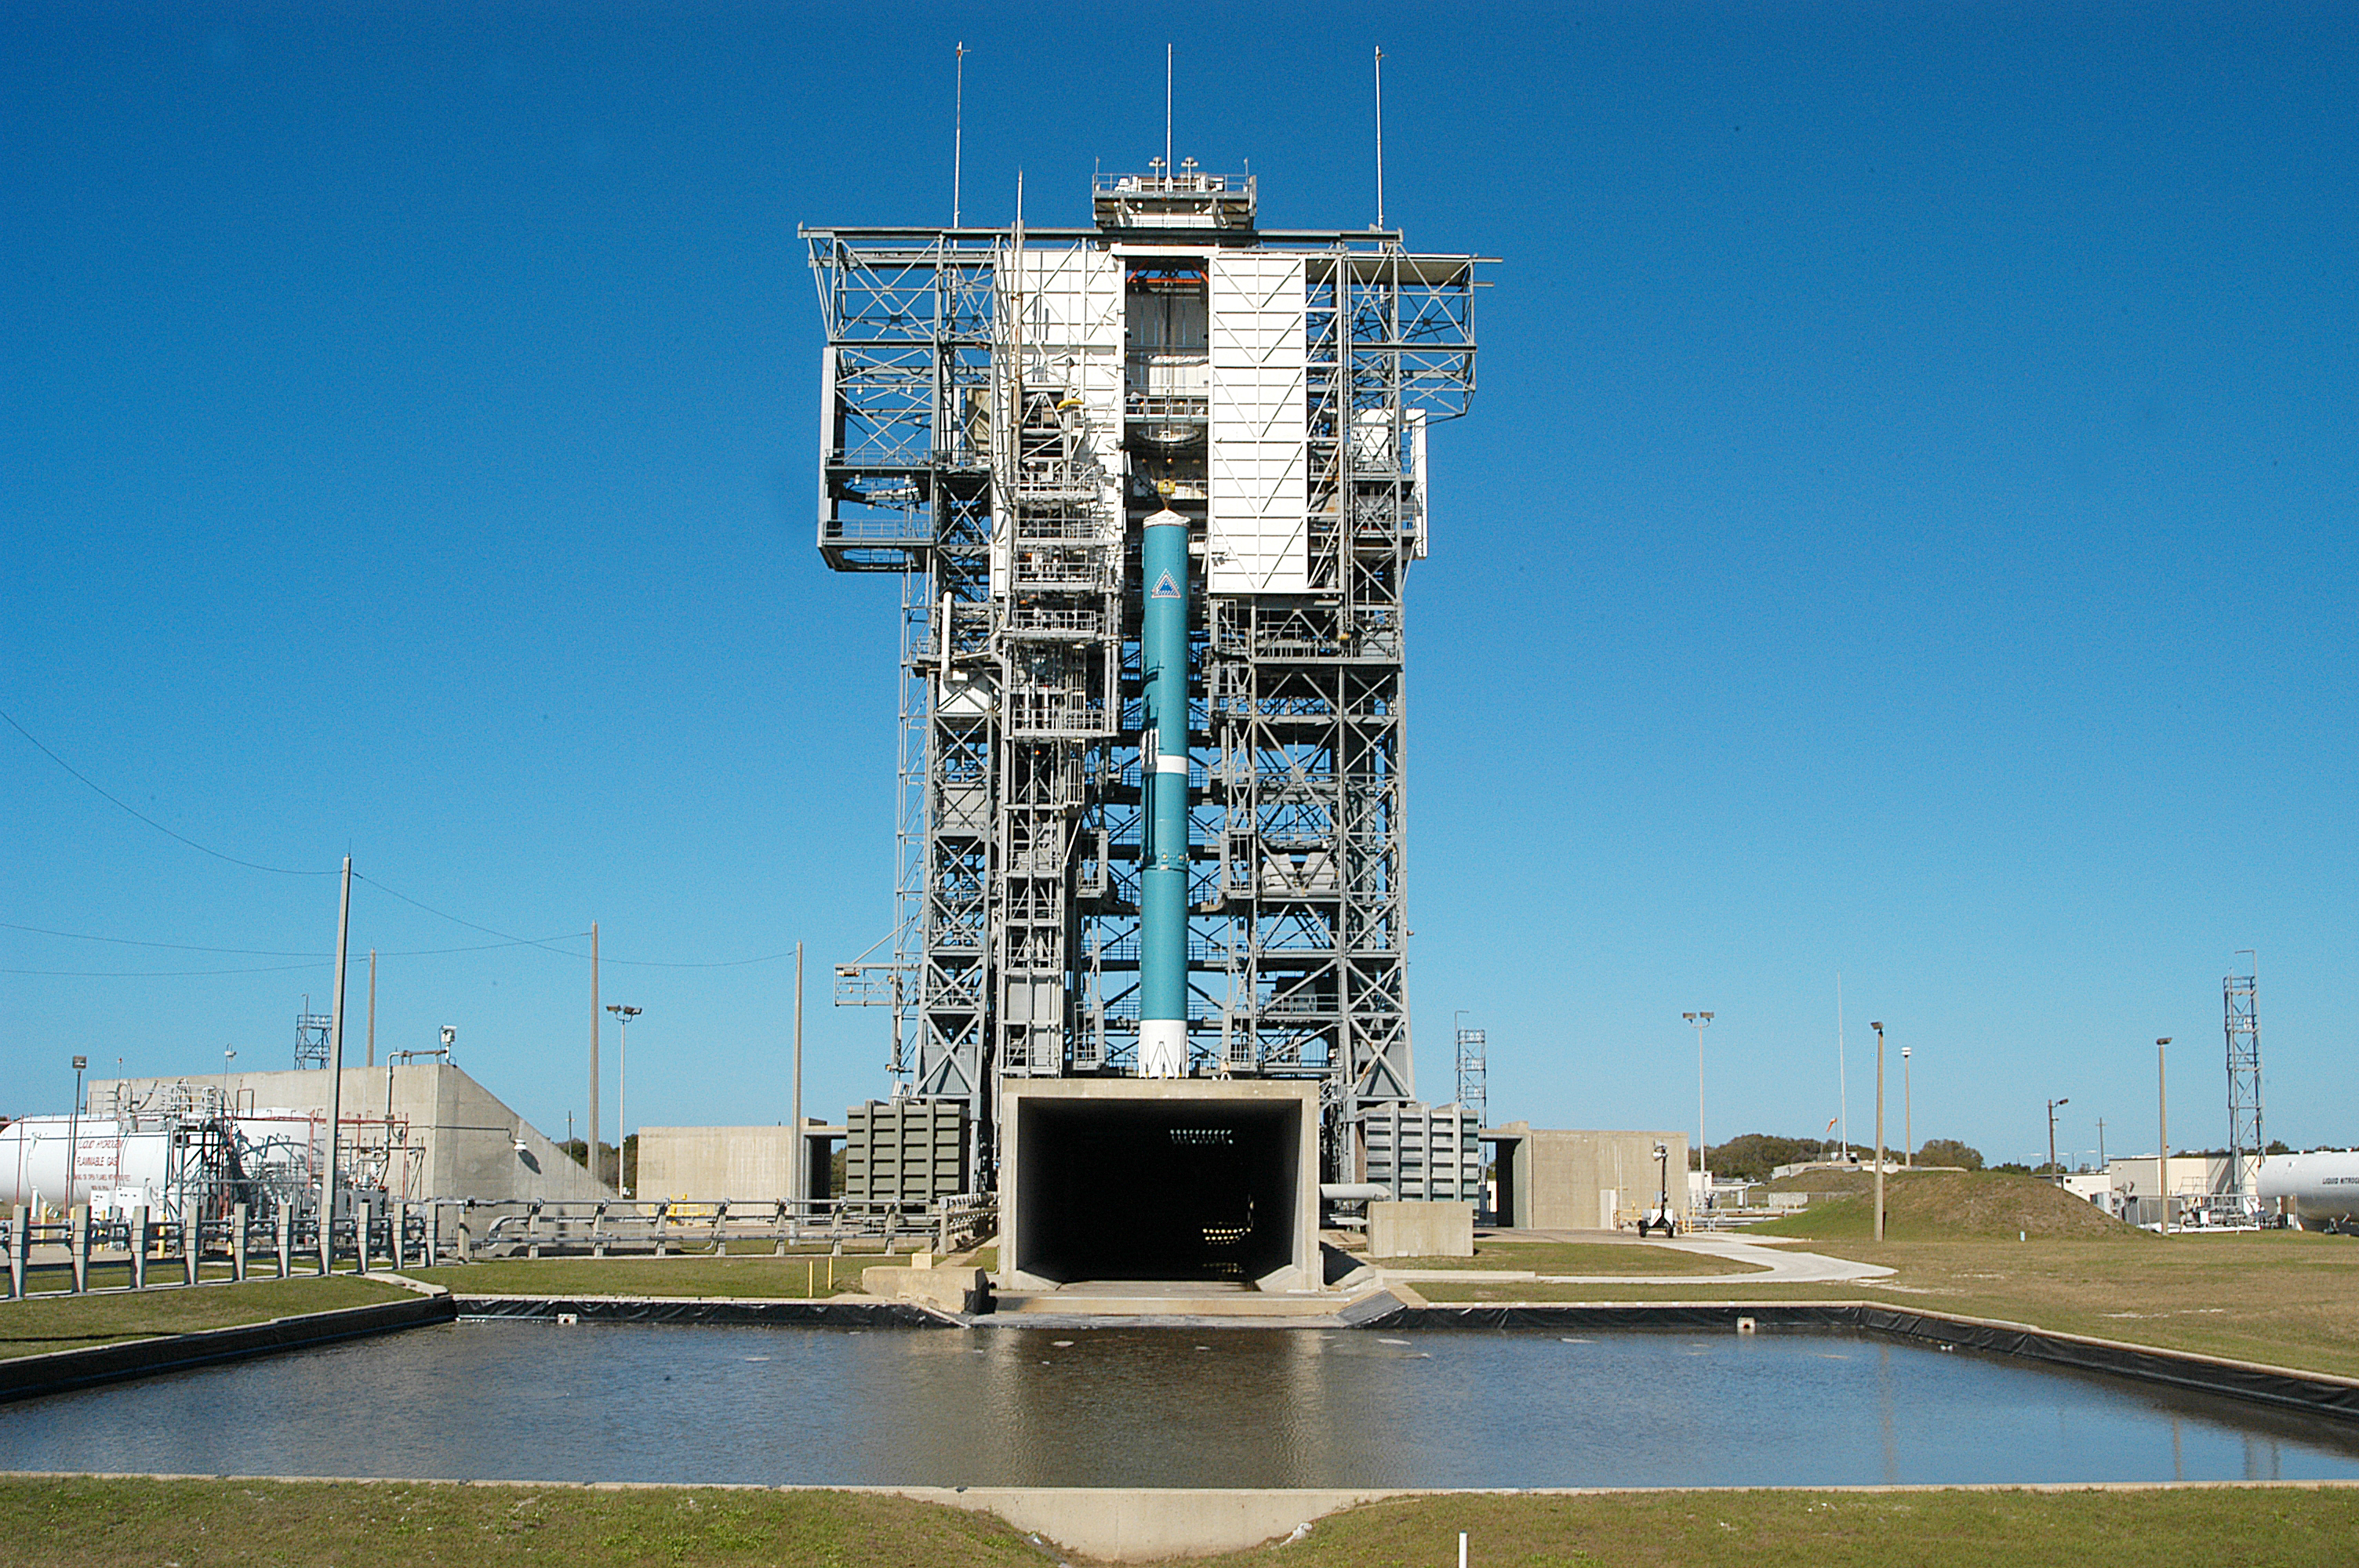

The Rocket that Didn't Launch Spitzer

A Delta II rocket, initially intended to launch the Spitzer Space Telescope on April 18, 2003. However, due to additional engineering tests that were needed on the rocket, the launch was delayed and the rocket was instead used to launch a Mars mission. Spitzer launched on a different rocket on August 25, 2003.

Credit: NASA/KSC